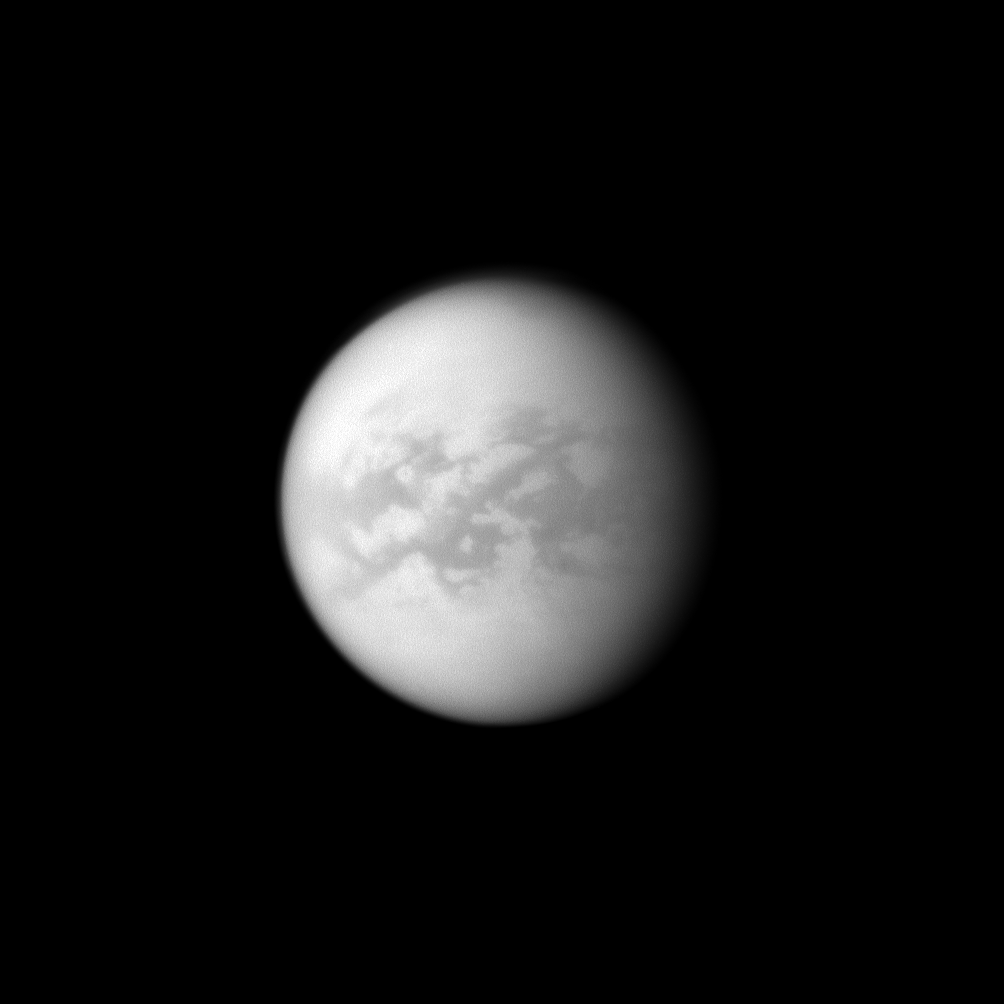

Titan’s Dark Senkyo

The Cassini spacecraft looks toward the dark Senkyo region on Saturn’s moon Titan.

Senkyo is the dark region towards the right. Two other dark regions, Aztlan (to the left, slanting down below the equator) and Fensal (left, north of Aztlan), are also shown here. The bright area below Aztlan is called Tsegihi. See PIA11636 for a closer view of Senkyo and to learn more. This view looks toward the Saturn-facing side of Titan (5,150 kilometers, or 3,200 miles across). North on Titan is up and rotated 9 degrees to the left.

The image was taken with the Cassini spacecraft narrow-angle camera on April 8, 2010 using a spectral filter sensitive to wavelengths of near-infrared light centered at 938 nanometers. The view was obtained at a distance of approximately 2.1 million kilometers (1.3 million miles) from Titan and at a Sun-Titan-spacecraft, or phase, angle of 33 degrees. Image scale is 12 kilometers (7 miles) per pixel.

The Cassini-Huygens mission is a cooperative project of NASA, the European Space Agency and the Italian Space Agency. The Jet Propulsion Laboratory, a division of the California Institute of Technology in Pasadena, manages the mission for NASA’s Science Mission Directorate, Washington, D.C. The Cassini orbiter and its two onboard cameras were designed, developed and assembled at JPL. The imaging operations center is based at the Space Science Institute in Boulder, Colo.

Credit: NASA/JPL/Space Science Institute